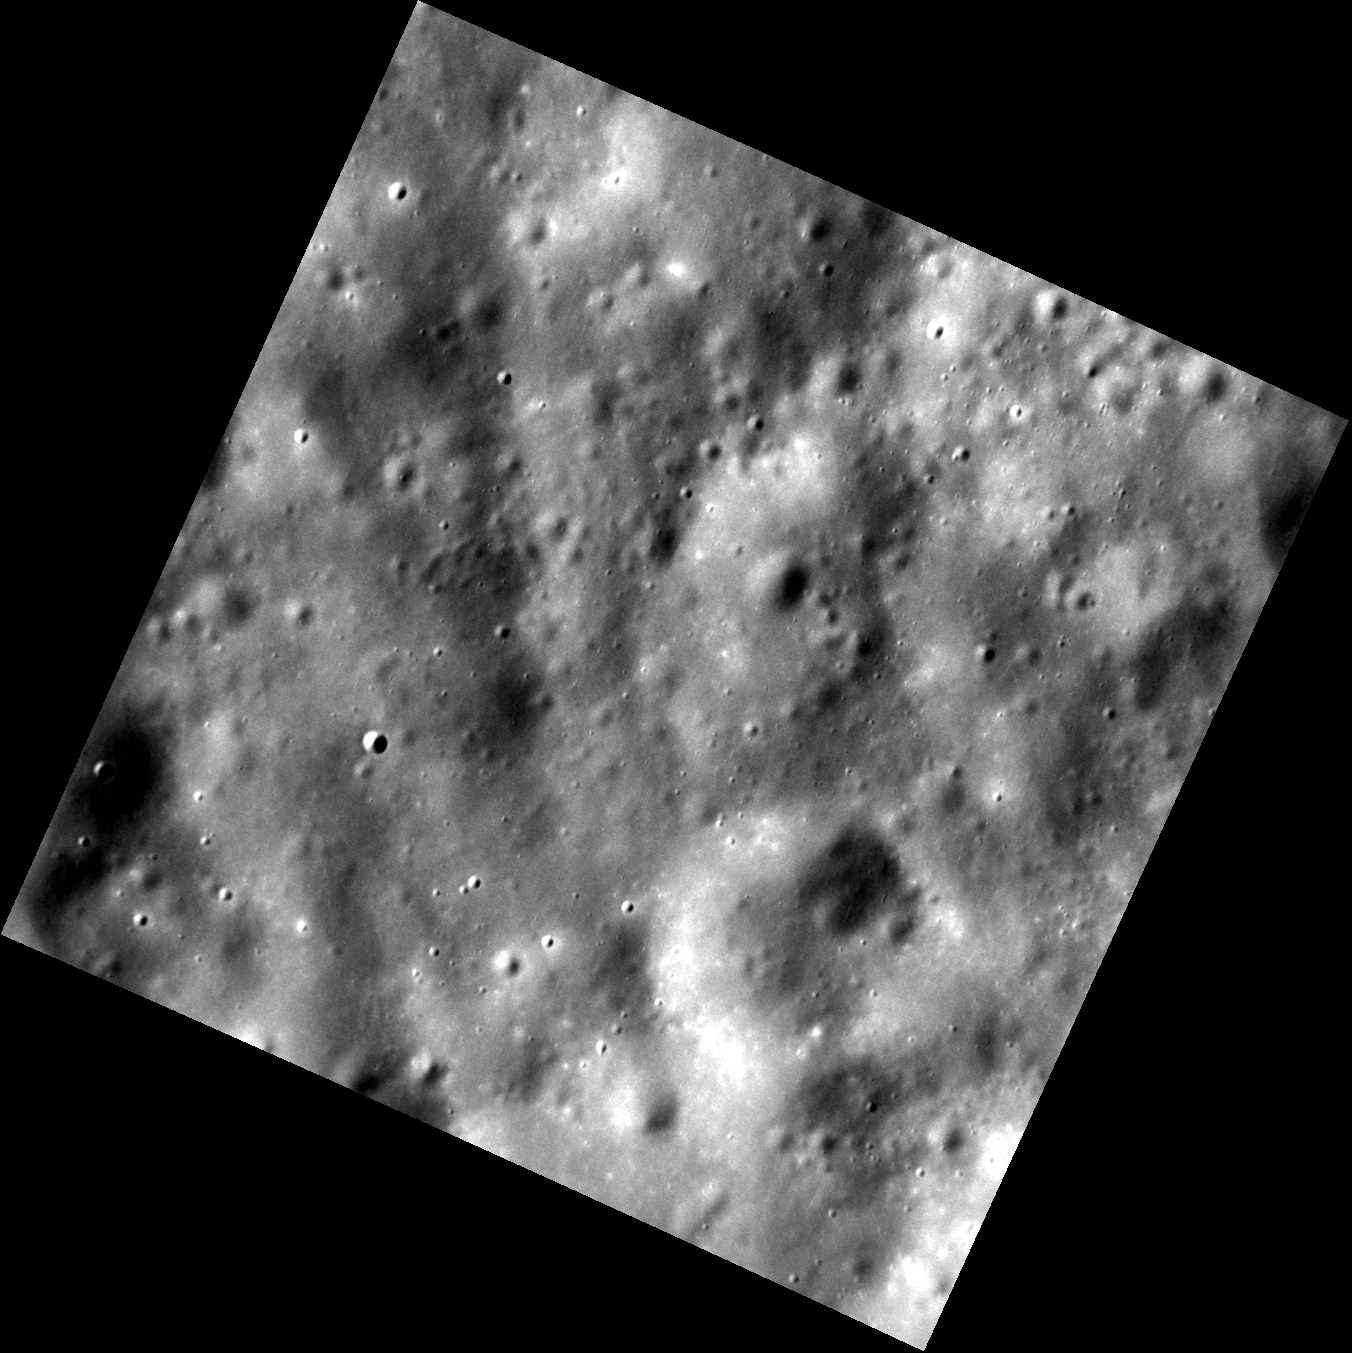

Pretty, Vacant

Even a barren landscape possesses its own stark beauty. Today’s image shows an area of rather subdued terrain consisting of old craters that have been worn down by long periods of impact erosion. Just a few small young craters are found here. The smooth-looking areas between the small fresh craters might be relatively free of boulders. Such locations could be attractive as potential sites where a future lander could set down safely, although for thermal management reasons it is likely that a similar smooth area closer to one of the poles would be selected.

This image was acquired as part of the NAC ride-along imaging campaign. When data volume is available and MDIS is not acquiring images for its other campaigns, high-resolution NAC images are obtained of the surface. These images are designed not to interfere with other instrument observations but take full advantage of periods during the mission when extra data volume is available.

Date acquired: February 25, 2012
Image Mission Elapsed Time (MET): 238696813
Image ID: 1441387
Instrument: Narrow Angle Camera (NAC) of the Mercury Dual Imaging System (MDIS)
Center Latitude: 35.73°
Center Longitude: 306.8° E
Resolution: 17 meters/pixel
Scale: The edges of the image are about 17 km (10.5 mi.) long.
Incidence Angle: 60.6°
Emission Angle: 0.2°
Phase Angle: 60.9°

The MESSENGER spacecraft is the first ever to orbit the planet Mercury, and the spacecraft’s seven scientific instruments and radio science investigation are unraveling the history and evolution of the Solar System’s innermost planet. Visit the Why Mercury? section of this website to learn more about the key science questions that the MESSENGER mission is addressing. During the one-year primary mission, MDIS acquired 88,746 images and extensive other data sets. MESSENGER is now in a year-long extended mission, during which plans call for the acquisition of more than 80,000 additional images to support MESSENGER’s science goals.

These images are from MESSENGER, a NASA Discovery mission to conduct the first orbital study of the innermost planet, Mercury. For information regarding the use of images, see the MESSENGER image use policy.

Credit: NASA/Johns Hopkins University Applied Physics Laboratory/Carnegie Institution of Washington